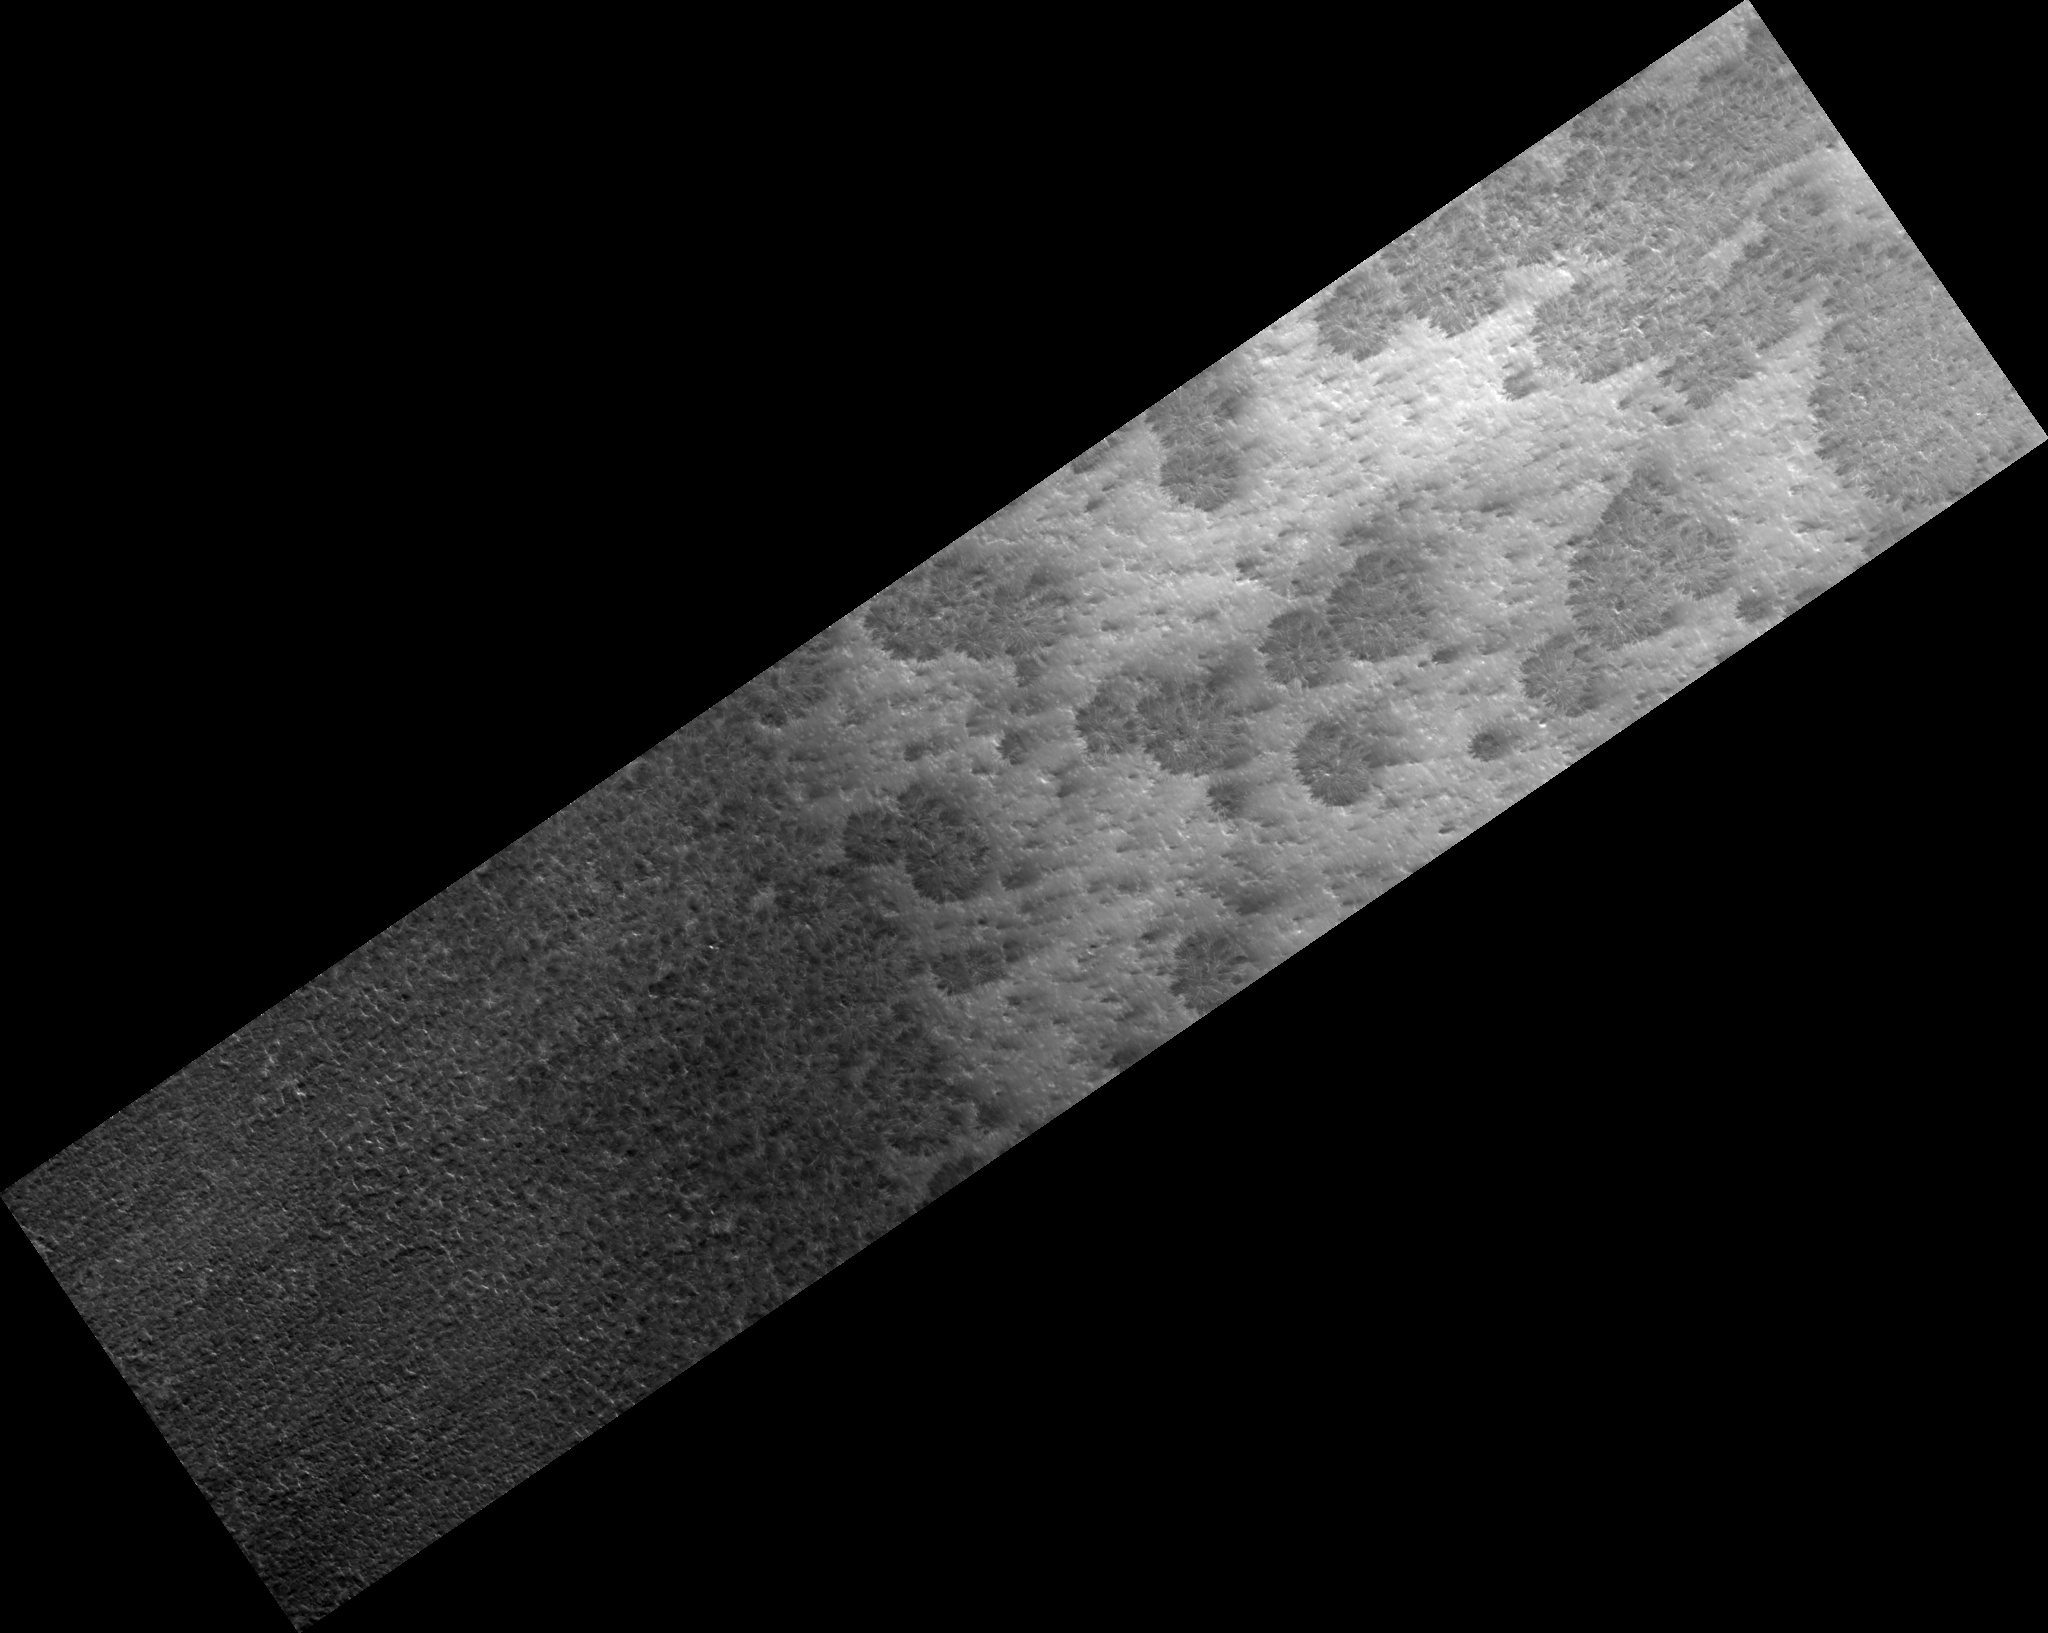

Starburst Channels

Figure 1

Translucent carbon dioxide ice covers the polar regions of Mars seasonally. It is warmed and sublimates (evaporates) from below, and escaping gas carves a numerous channel morphologies.

In this example (figure 1) the channels form a “starburst” pattern, radiating out into feathery extensions. The center of the pattern is being buried with dust and new darker dust fans ring the outer edges. This may be an example of an expanding morphology, where new channels are formed as the older ones fill and are no longer efficiently channeling the subliming gas out.

Observation Geometry
Image PSP_003443_0980 was taken by the High Resolution Imaging Science Experiment (HiRISE) camera onboard the Mars Reconnaissance Orbiter spacecraft on 21-Apr-2007. The complete image is centered at -81.8 degrees latitude, 76.2 degrees East longitude. The range to the target site was 247.1 km (154.4 miles). At this distance the image scale is 24.7 cm/pixel (with 1 x 1 binning) so objects ~74 cm across are resolved. The image shown here has been map-projected to 25 cm/pixel. The image was taken at a local Mars time of 04:52 PM and the scene is illuminated from the west with a solar incidence angle of 71 degrees, thus the sun was about 19 degrees above the horizon. At a solar longitude of 223.4 degrees, the season on Mars is Northern Autumn.

NASA’s Jet Propulsion Laboratory, a division of the California Institute of Technology in Pasadena, manages the Mars Reconnaissance Orbiter for NASA’s Science Mission Directorate, Washington. Lockheed Martin Space Systems, Denver, is the prime contractor for the project and built the spacecraft. The High Resolution Imaging Science Experiment is operated by the University of Arizona, Tucson, and the instrument was built by Ball Aerospace and Technology Corp., Boulder, Colo.

Credit: NASA/JPL-Caltech/University of Arizona